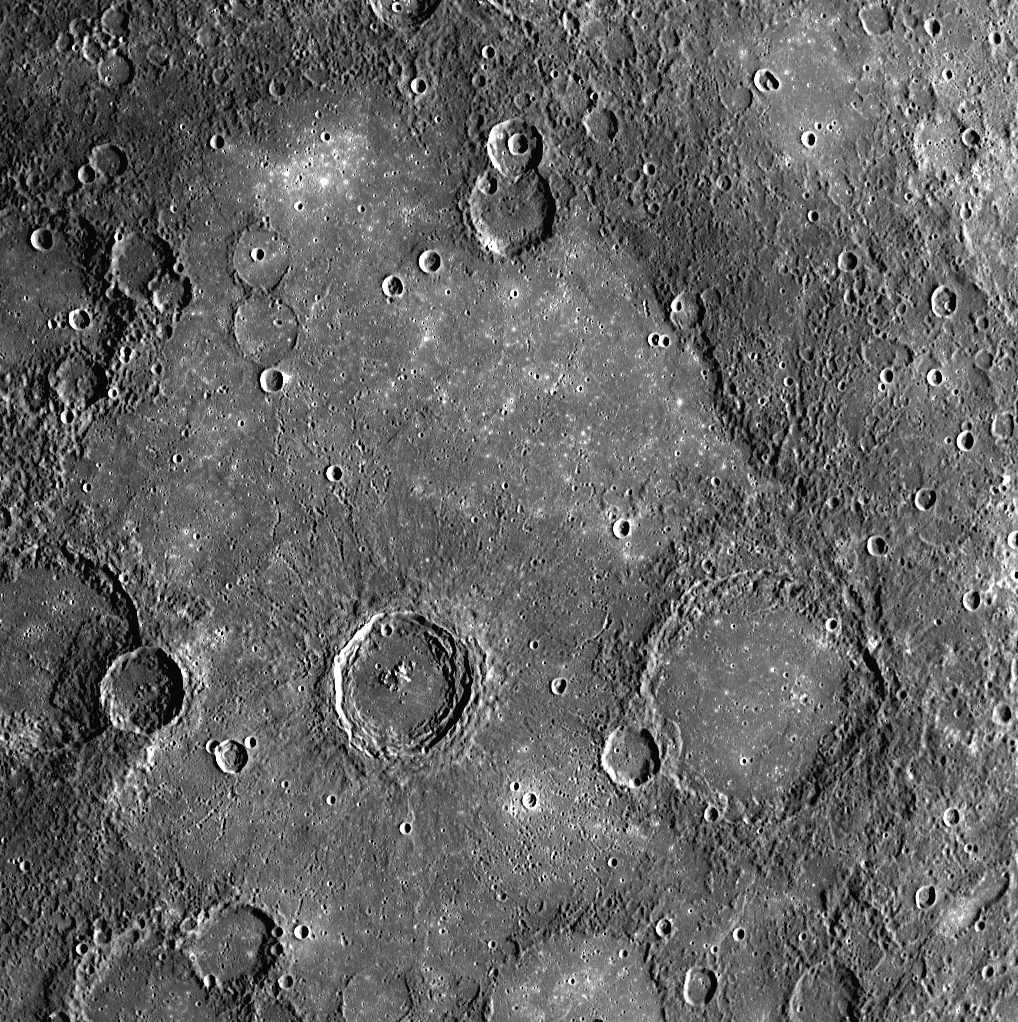

Volcanic Plains on Mercury

This WAC image shows a close-up view of the crater Rudaki, named for the Persian poet of the late 800s and early 900s. On the floor of Rudaki and also in a broad region surrounding Rudaki to the west are smooth plains, which are far less cratered than the neighboring terrain (except for the small secondary craters from the large, fresh crater to the west of Rudaki). Detailed studies of Mariner 10 images led to the conclusion that these plains near Rudaki were formed by volcanic flows on the surface of Mercury. This image from MESSENGER’s second flyby of Mercury shows some nice examples of craters in the plains that appear to have been significantly flooded with lava, leaving only their circular rims preserved. This WAC image is one of five scenes in a high-resolution color mosaic obtained just after MESSENGER’s closest approach to Mercury. Three of the other scenes have already been released: the first image after closest approach (see PIA11352), a frame showing the craters Polygnotus and Boethius, (see PIA11246), and a view of Thakur crater. As was done to create the color composite images of Thakur crater (see PIA11365), images acquired in all 11 of the WAC’s narrow-band color filters are being used to study the volcanic plains around Rudaki in more detail than was possible from the limited color data of the Mariner 10 mission.

Date Acquired: October 6, 2008
Image Mission Elapsed Time (MET): 131770591
Instrument: Wide Angle Camera (WAC) of the Mercury Dual Imaging System (MDIS)
Resolution: 500 meters/pixel (0.31 miles/pixel)
Scale: Rudaki crater has a diameter of 120 kilometers (75 miles)
Spacecraft Altitude: 2,800 kilometers (1,700 miles)

These images are from MESSENGER, a NASA Discovery mission to conduct the first orbital study of the innermost planet, Mercury. For information regarding the use of images, see the MESSENGER image use policy.

Credit: NASA/Johns Hopkins University Applied Physics Laboratory/Carnegie Institution of Washington